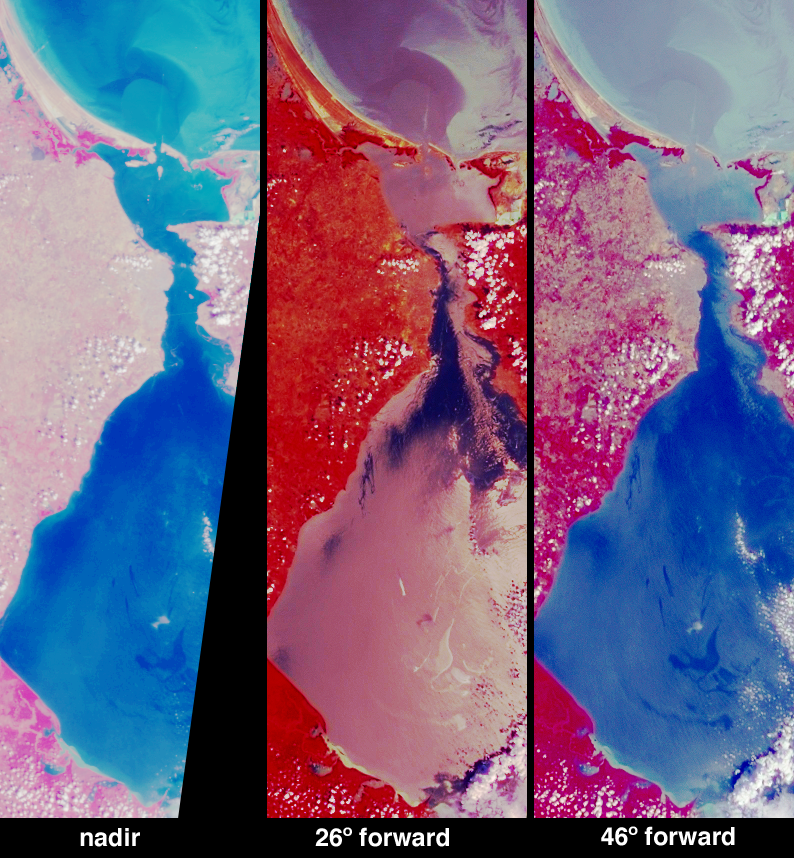

Oil Slicks on Lake Maracaibo, Venezuela

Several oil slicks occurred on Lake Maracaibo in northwestern Venezuela between December 2002 and January 2003, and were observed by various satellite instruments. These images from the Multi-angle Imaging SpectroRadiometer (MISR) provide new information relating to one such event near the center of Lake Maracaibo on December 26, 2002.

In unpolluted areas, the water surface is “ruffled” by wind and the resulting wave facets divert reflected rays into many directions. An oil film dampens the presence of small wind-driven “capillary” waves, resulting a smoother, more mirror-like surface. Also, oil is more strongly absorbing than the surrounding water. Therefore, at most viewing angles, a surface slick will appear darker than the surrounding unpolluted areas, whereas near the specular angle (the angle at which a perfect mirror reflects light) it will appear brighter. Simultaneous observation at multiple view angles therefore enhances the reliability of oil-slick detection using optical imaging.

An example of how the optical contrast of an oil film on a water surface changes as a function of viewing angle is illustrated by these false-color MISR images, comprised of near-infrared, red and blue spectral data at three different angles, using the vertical-viewing camera (left), the 26°-forward-viewing camera (center) and the 46°-forward-viewing camera (right). A swirly area in the middle of the lake appears darker than the surrounding waters at both the nadir and 46° views, but brighter than the surrounding waters at the 26° view. Of the three images, only the 26° camera observes close to specular reflection angle.

Lake Maracaibo is the largest lake in South America. The lake is somewhat saline, since it is connected to the Gulf of Venezuela by a narrow strait in the north. Venezuela is the largest oil producing nation in the Western Hemisphere, and the Lake Maracaibo basin includes the largest oil fields and almost a quarter of this nation’s population.

The Multi-angle Imaging SpectroRadiometer observes the daylit Earth continuously from pole to pole, and every 9 days views the entire globe between 82 degrees north and 82 degrees south latitude. These data products were generated from a portion of the imagery acquired during Terra orbit 16081. The panels cover an area of 72 kilometers x 225 kilometers, and utilize data from blocks 81 to 83 within World Reference System-2 path 8.

MISR was built and is managed by NASA’s Jet Propulsion Laboratory, Pasadena, CA, for NASA’s Office of Earth Science, Washington, DC. The Terra satellite is managed by NASA’s Goddard Space Flight Center, Greenbelt, MD. JPL is a division of the California Institute of Technology.

Credit: NASA/GSFC/LaRC/JPL, MISR Team